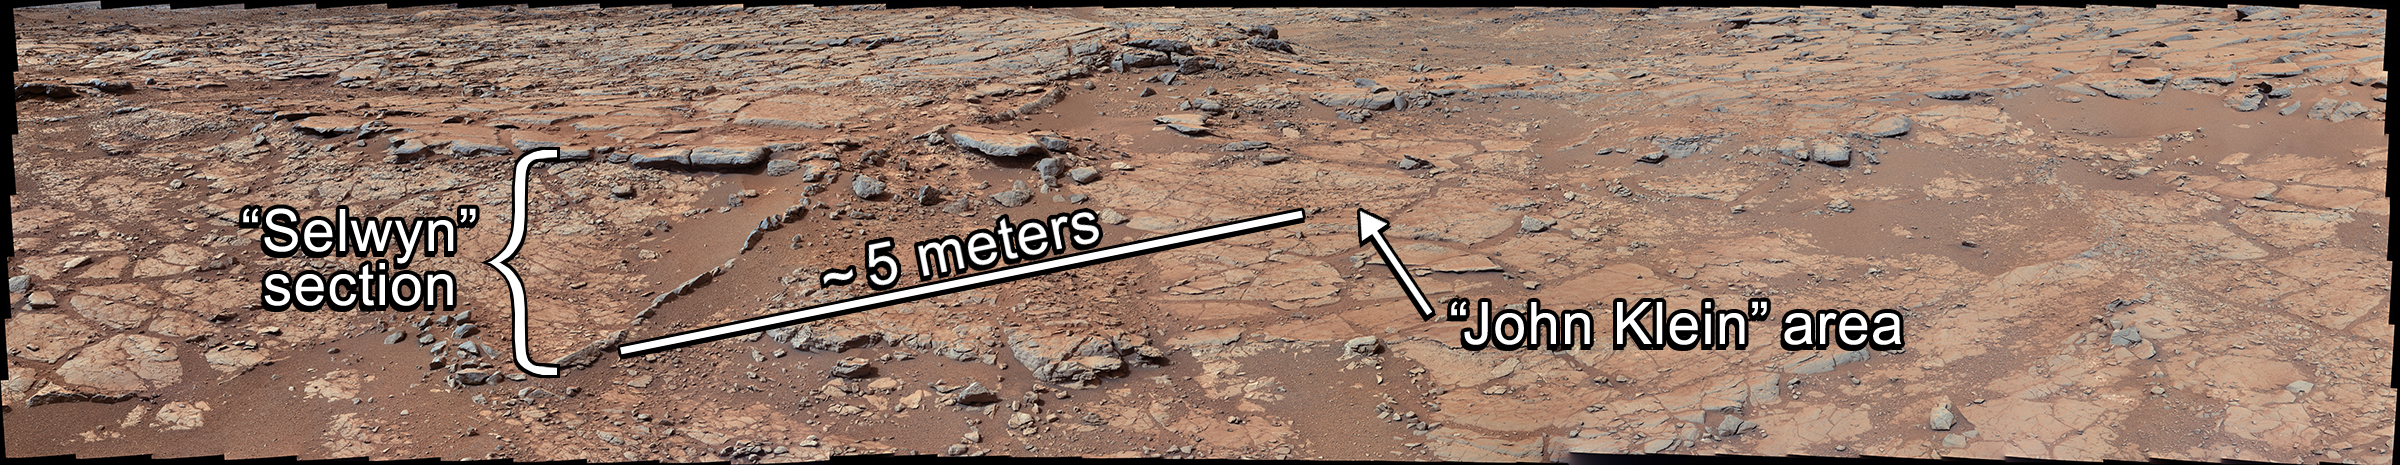

Setting the Scene for Curiosity’s First Drilling

From a position in the shallow “Yellowknife Bay” depression, NASA’s Mars rover Curiosity used its right Mast Camera (Mastcam) to take the telephoto images combined into this panorama of geological diversity.

A lip defining the edge of Yellowknife Bay is visible in the middle distance near the center of the image and in the farther distance on the right.

Shown in this panorama are the locations of the “Selwyn” section, the “John Klein” drill area, and the approximate distance between them. The Curiosity science team completed an extensive investigation of the chemical and textural properties of the rocks at these locations in advance of drilling at John Klein. This investigation included 25 analyses from the Alpha Particle X-ray Spectrometer (APXS), more than 1,000 images from the Mars Hand Lens Imager (MAHLI), and more than 12,000 laser shots from the Chemistry and Camera instrument (ChemCam).

The scene is a combination of three mosaics taken on Sols (Martian days) 137, 138, and 141 of Curiosity’s work on Mars (Dec. 24, 25 and 28, 2012). Each sol’s images were acquired between about 8:30 and 9:30 a.m., local Mars solar time. Distances from the rover range from about 10 feet (3 meters) for the closest objects in the picture to about 100 feet (30 meters) for the most distant ones.

The mosaics have been white-balanced to show what the rocks would look like if they were on Earth. This image was originally released without labels on Jan. 15, 2013, and can be found at PIA16701.

Malin Space Science Systems, San Diego, developed, built and operates Mastcam. NASA’s Jet Propulsion Laboratory, Pasadena, Calif., manages the Mars Science Laboratory Project and the mission’s Curiosity rover for NASA’s Science Mission Directorate in Washington. The rover was designed and assembled at JPL, a division of the California Institute of Technology in Pasadena.

Credit: NASA/JPL-Caltech/MSSS